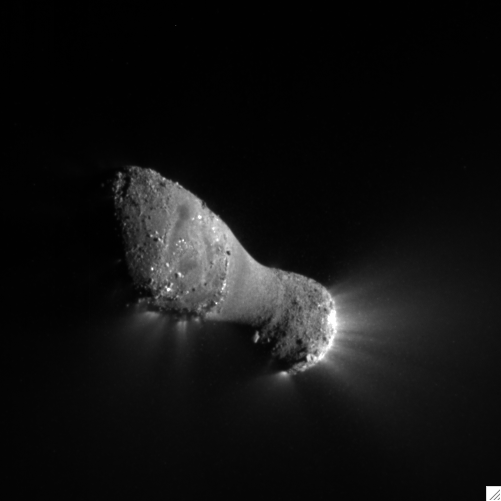

Introducing Comet Hartley 2

Comet Hartley 2 can be seen in glorious detail in this image from NASA’s EPOXI mission. It was taken as the spacecraft flew by around 6:59 a.m. PDT (9:59 a.m. EDT), from a distance of about 700 kilometers (435 miles). The comet’s nucleus, or main body, is approximately 2 kilometers (1.2 miles) long and .4 kilometers (.25 miles) at the “neck,” or most narrow portion. Jets can be seen streaming out of the nucleus.

The mission’s Medium-Resolution Instrument was used to capture this view. The sun is to the right.

Credit: NASA/JPL-Caltech/UMD